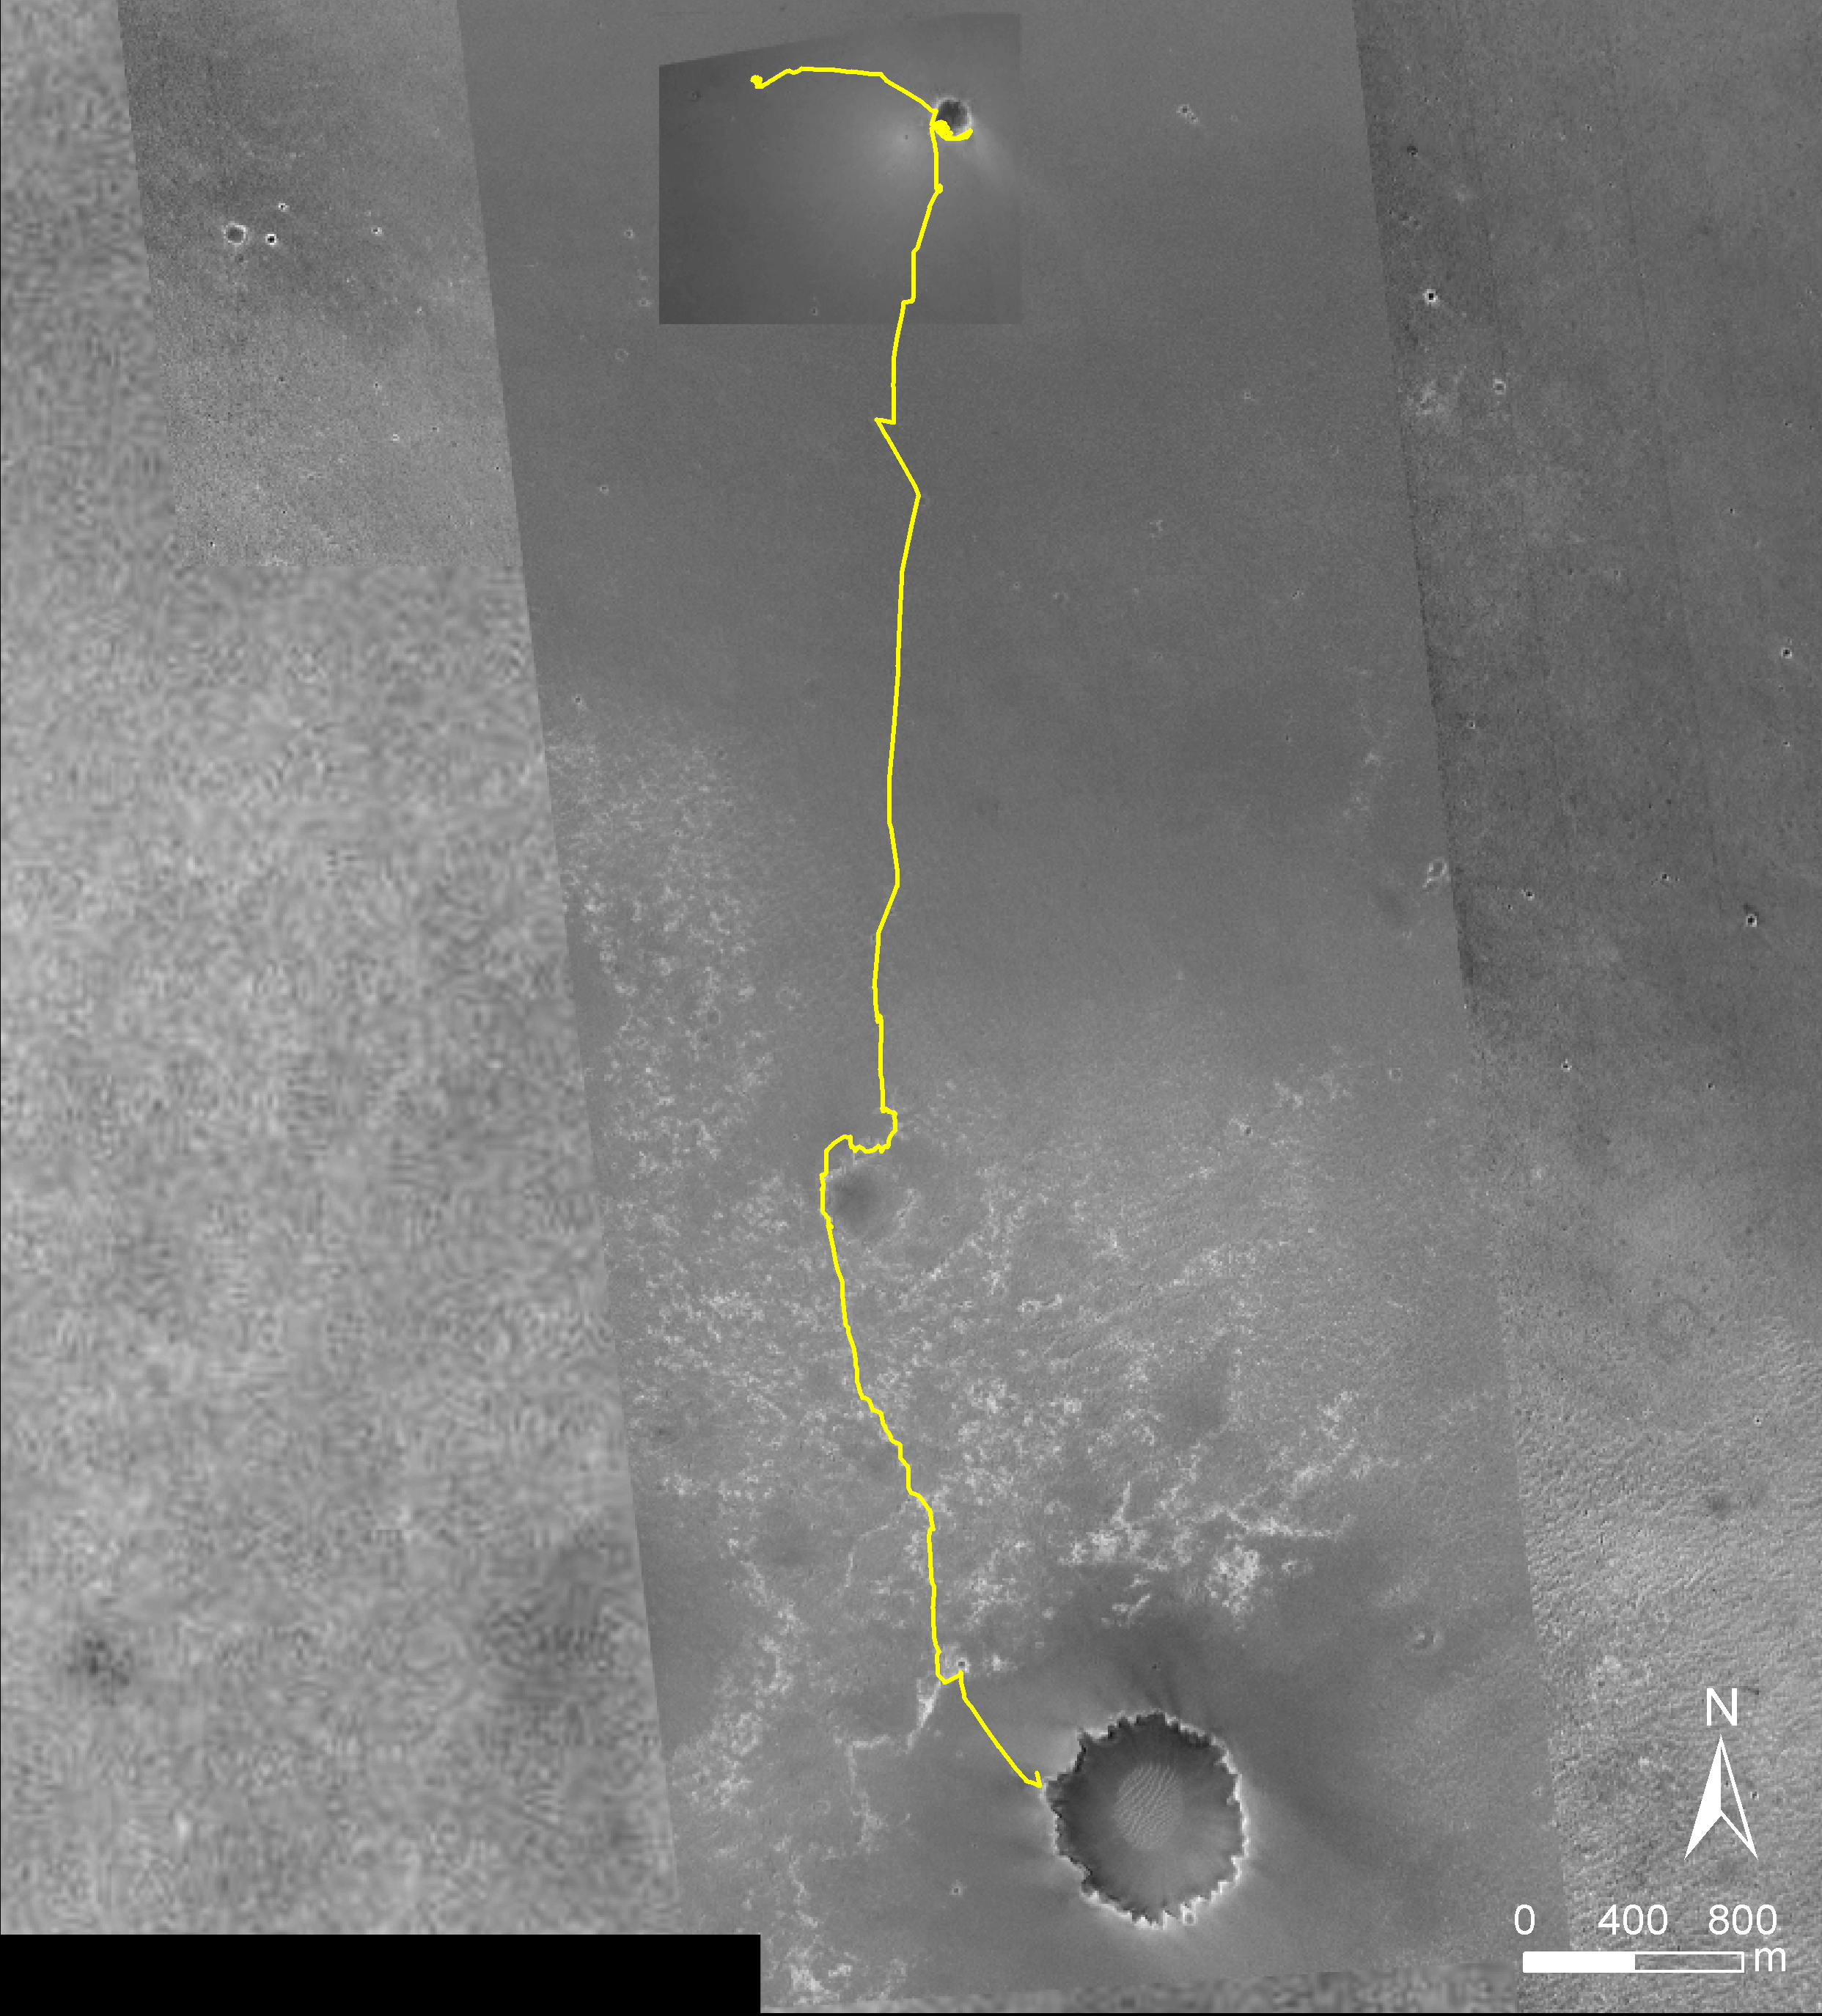

Opportunity Traverse Map, ‘Eagle’ to ‘Victoria’

Annotated Image

NASA’s Mars Exploration Rover Opportunity reached the rim of “Victoria Crater” on Sept. 27, 2006, during the 951st Martian day, or sol, of the rover’s work in the Meridian Planum region of Mars. Opportunity drove 9.28 kilometers (5.77 miles) in the explorations that took it from “Eagle Crater,” where it landed in January 2004, eastward to “Endurance Crater,” which it investigated for about half of 2004, then southward to Victoria.

This map of Opportunity’s trek so far is overlaid onto images taken by the Mars Orbiter Camera on NASA’s Mars Global Surveyor. Victoria is about 800 meters (one-half mile) in diameter, or about five times wider than Endurance and 40 times wider than Eagle. The scale bar at lower right shows the length of 800 meters (0.50 mile). North is up.

The Martian sol dates in the annotated image are as follows:
sol 58 was March 24, 2004
sol 315 was December 12, 2004
sol 446 was April 26, 2005
sol 654 was November 25, 2005
sol 833 was May 28, 2006
sol 898 was August 3, 2006
sol 952 was September 28, 2006

Credit: NASA/JPL/MSSS/Ohio State University